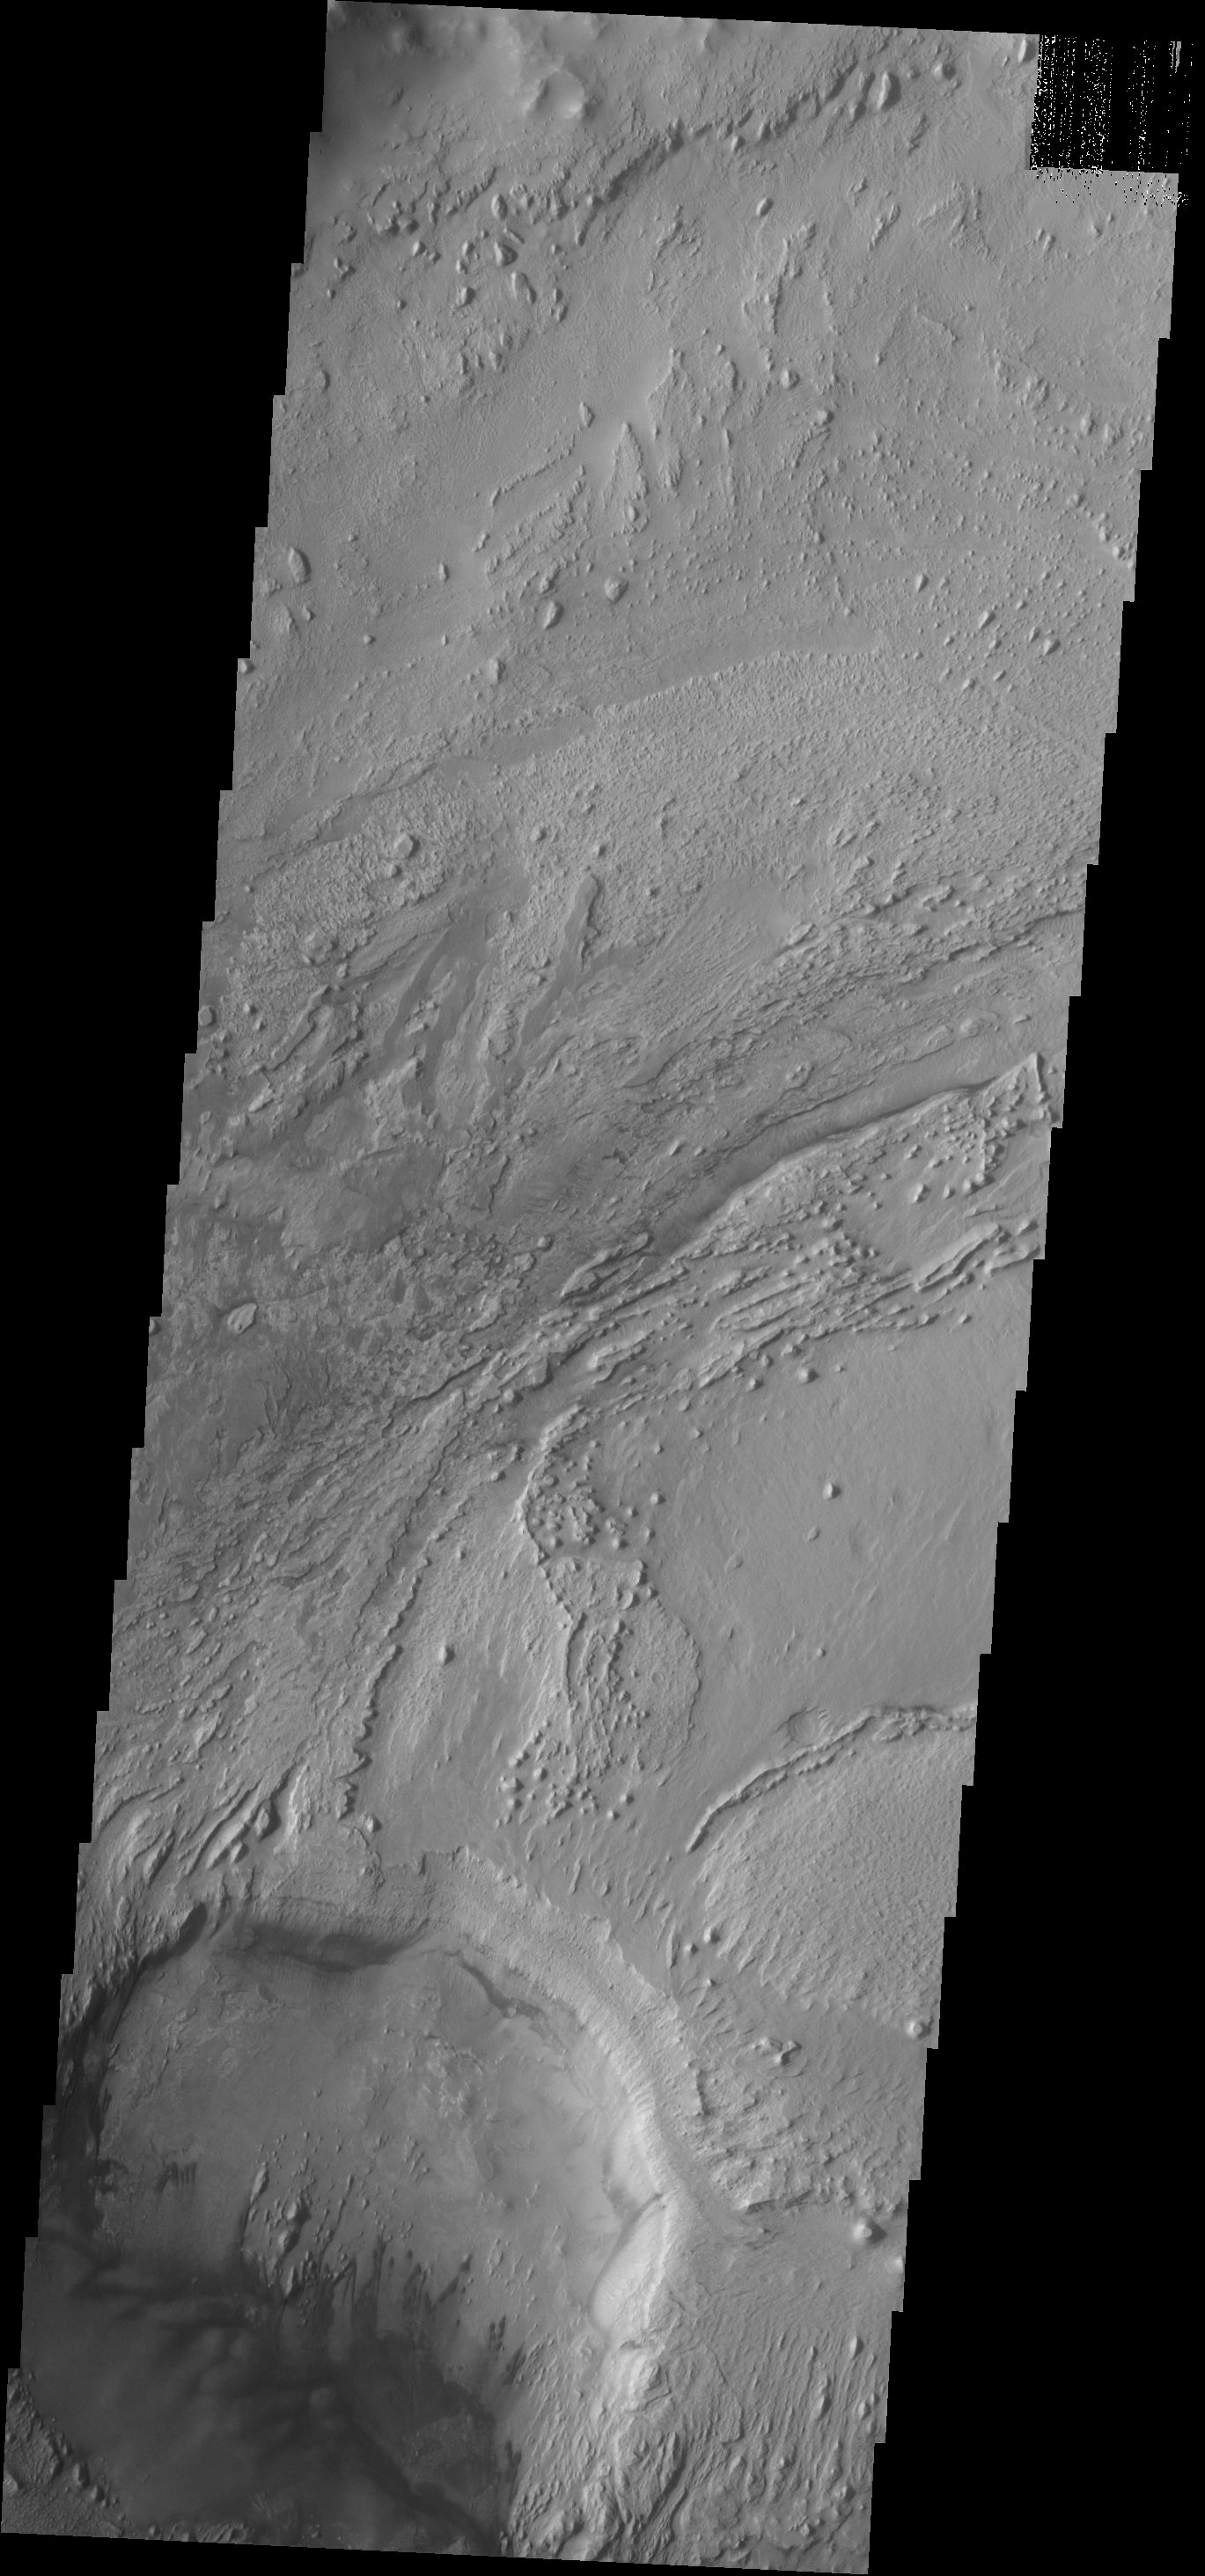

Dark Dunes

Dark dunes are located on the floor of an unnamed crater inside Firsoff Crater.

Credit: NASA/JPL-Caltech/ASU